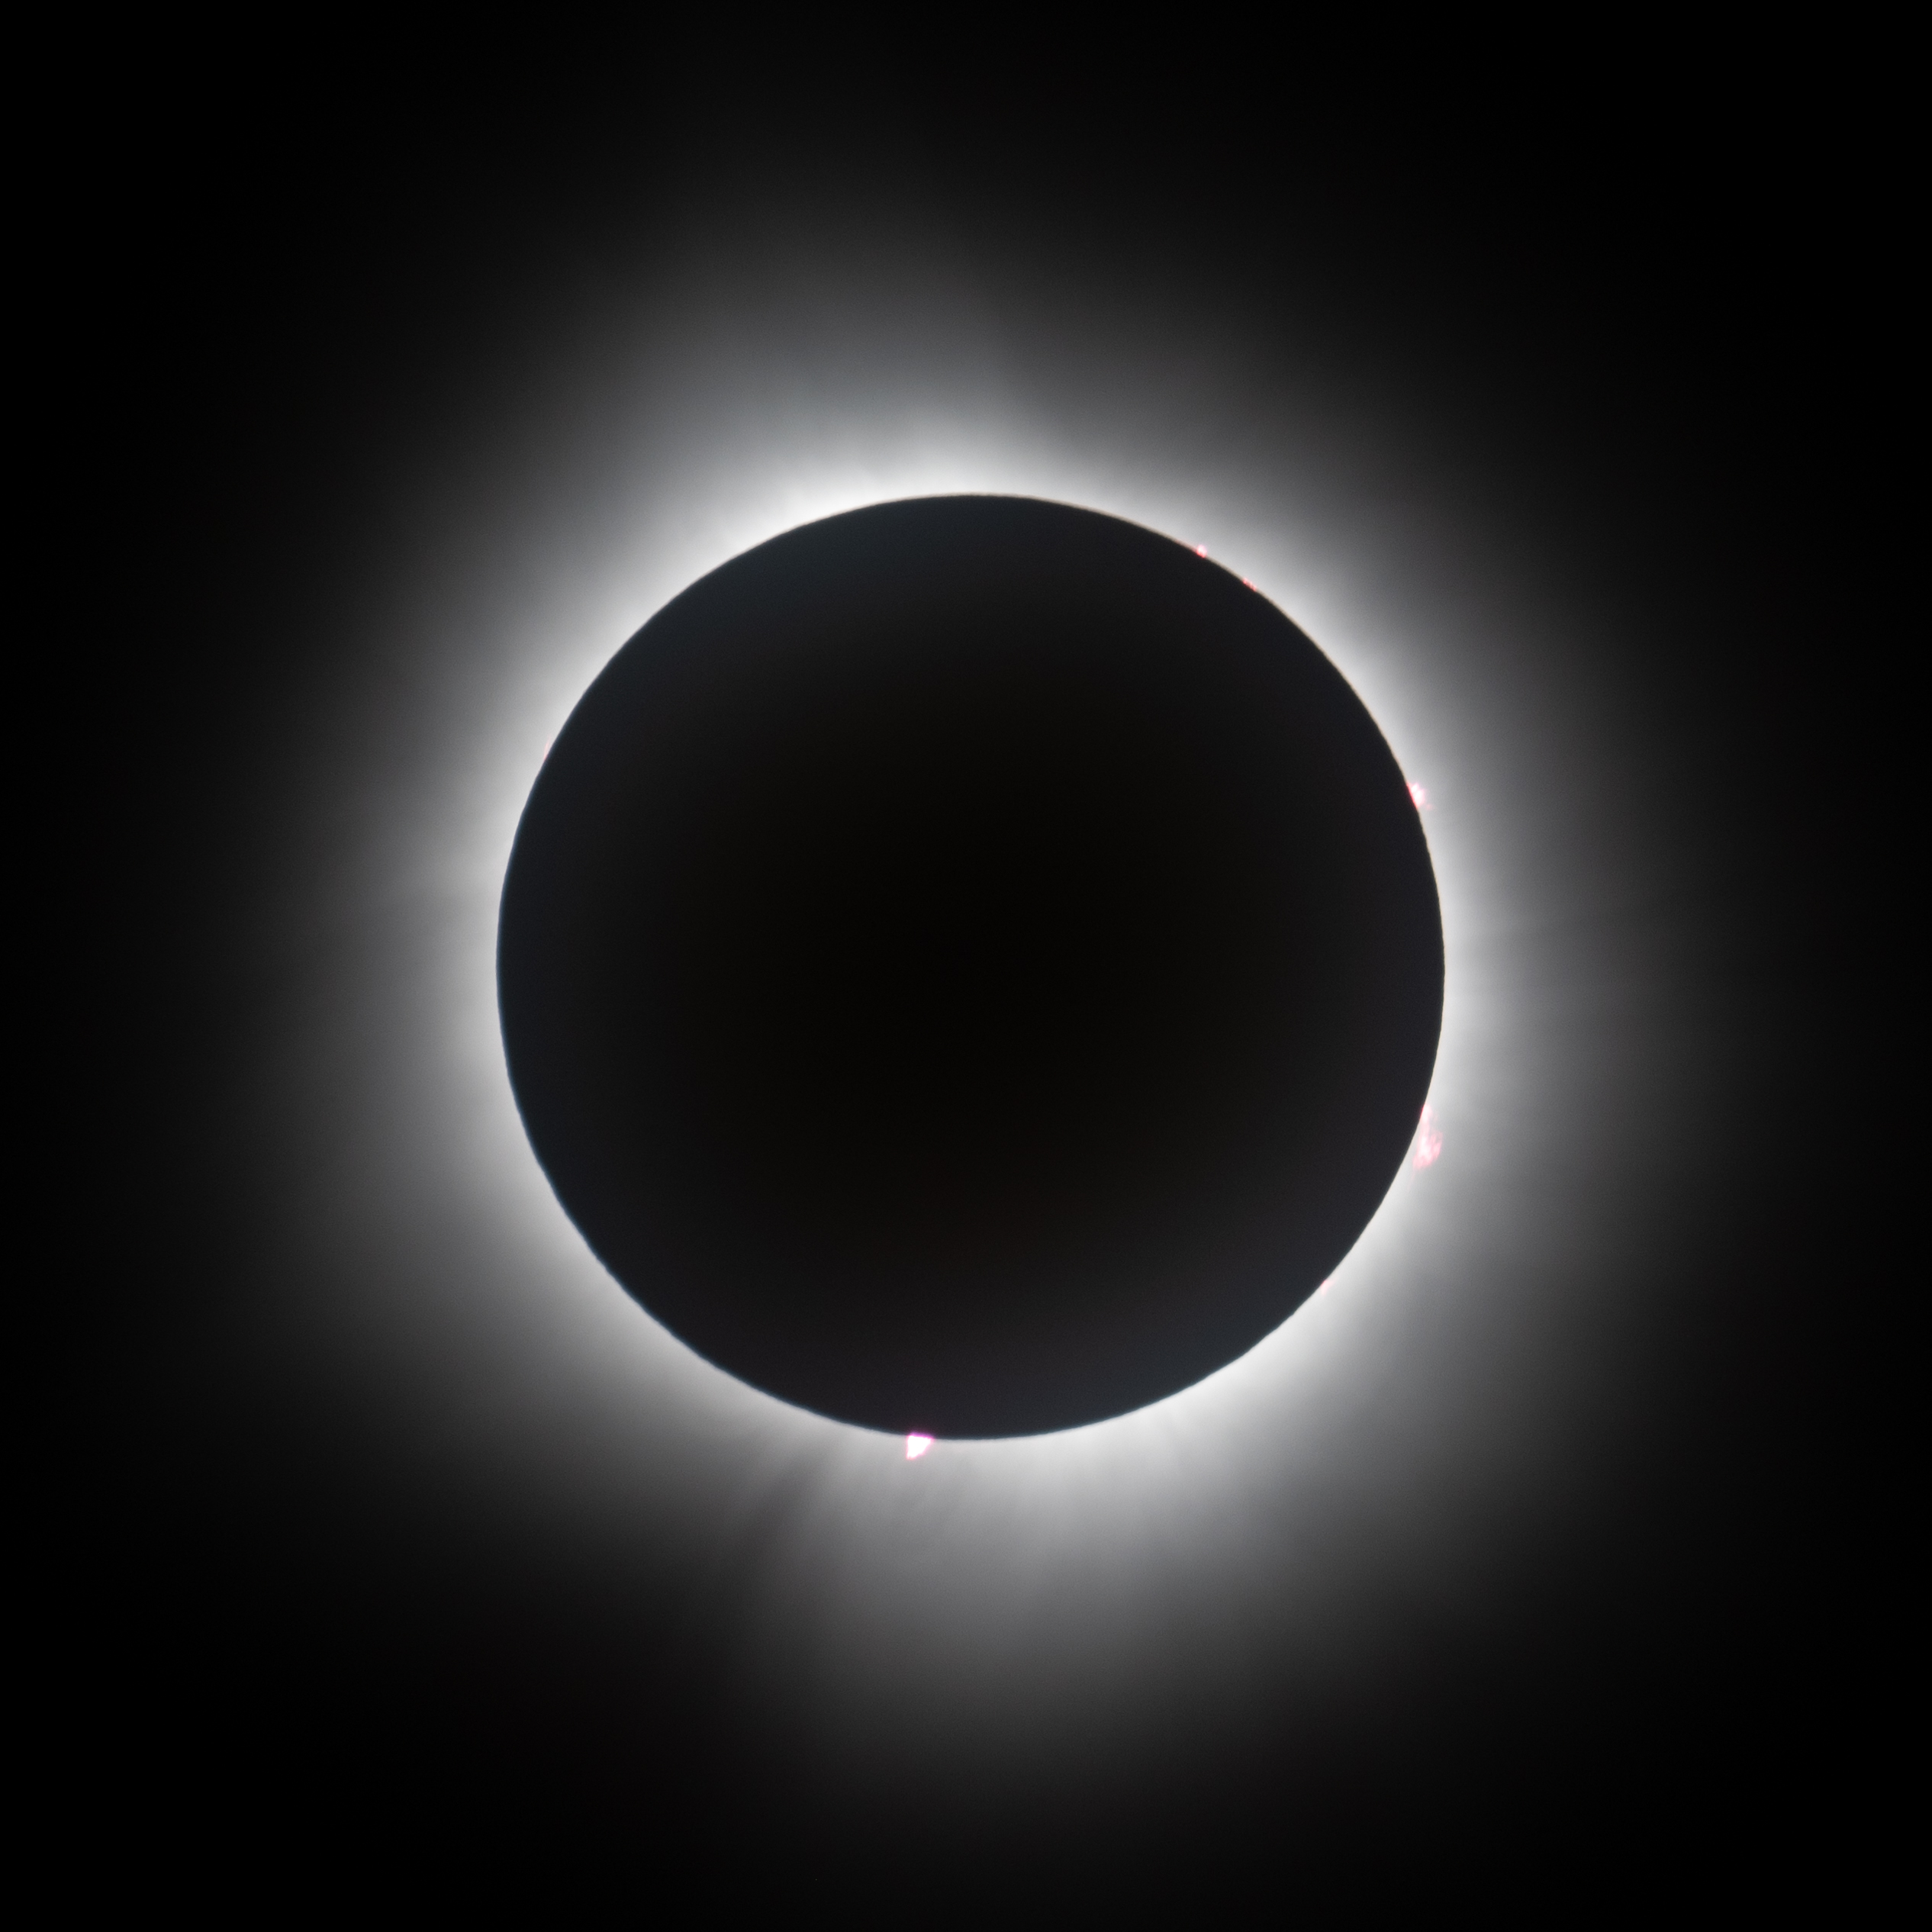

2024 Total Solar Eclipse

A total solar eclipse is seen from the Indianapolis Motor Speedway, Monday, April 8, 2024, in Indianapolis, Indiana. A total solar eclipse swept across a narrow portion of the North American continent from Mexico’s Pacific coast to the Atlantic coast of Newfoundland, Canada. A partial solar eclipse was visible across the entire North American continent along with parts of Central America and Europe.

Credit: NASA/Joel Kowsky